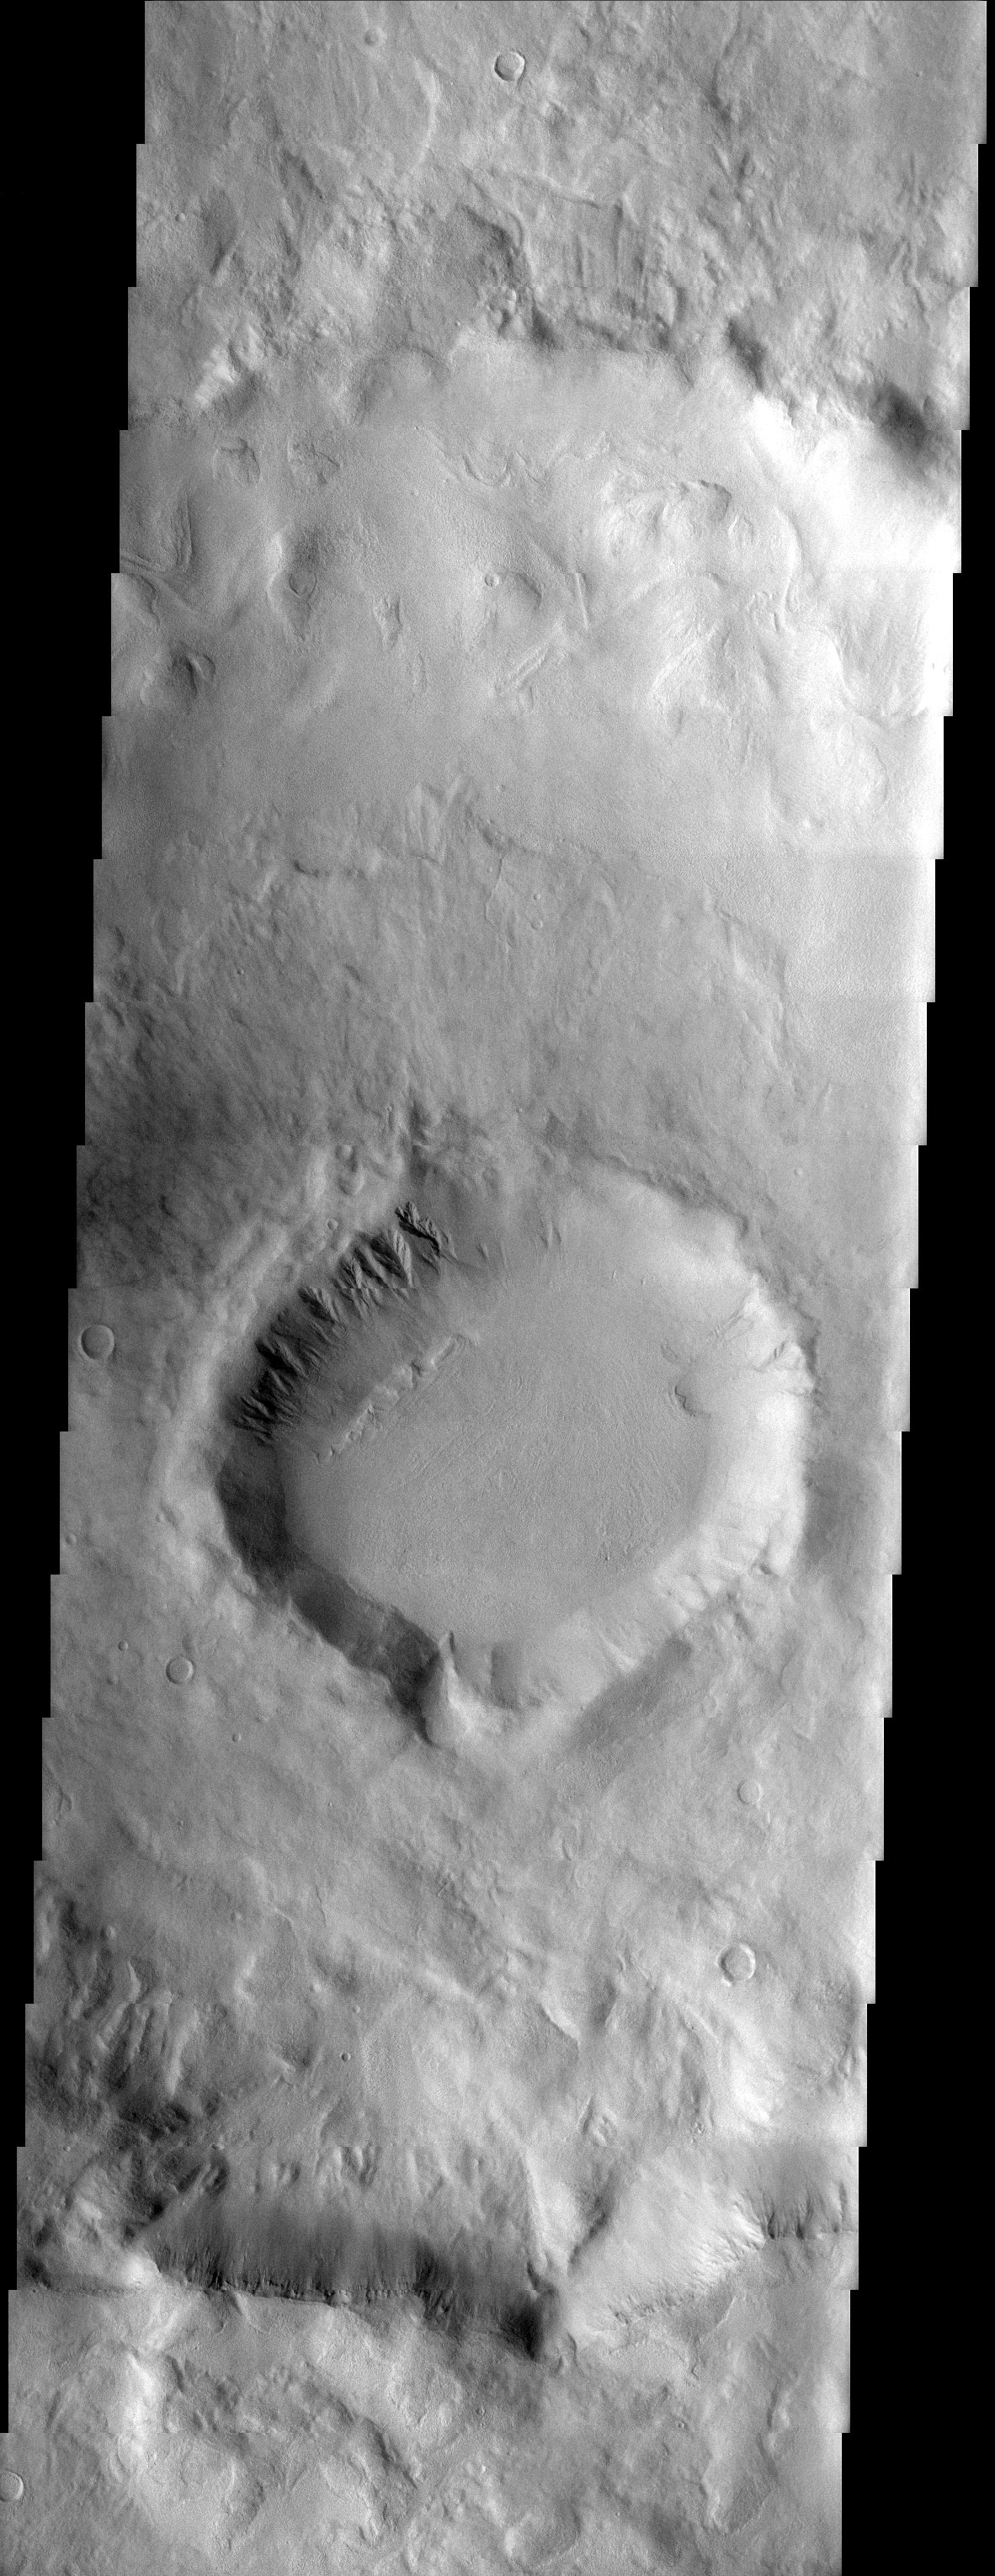

Craters Modified by Ice

Released 2 October 2003

These craters, located in the southern highland heavily cratered terrain, show heavy degradation, most likely caused by the presence of water ice. A smaller crater is located in the floor of a larger crater, showing lobate ejecta thought to be created by water melted by the force of the impacting body. Gullies on the northern rim of the smaller crater may indicate accumulations of snow and subsequent melting. In the larger crater, the northern rim is greatly softened, with sinuous features suggestive of downslope flow, also potentially caused by creep of ground ice.

Image information: VIS instrument. Latitude -40.4, Longitude 132.5 East (227.5 West). 38 meter/pixel resolution.

Note: this THEMIS visual image has not been radiometrically nor geometrically calibrated for this preliminary release. An empirical correction has been performed to remove instrumental effects. A linear shift has been applied in the cross-track and down-track direction to approximate spacecraft and planetary motion. Fully calibrated and geometrically projected images will be released through the Planetary Data System in accordance with Project policies at a later time.

NASA’s Jet Propulsion Laboratory manages the 2001 Mars Odyssey mission for NASA’s Office of Space Science, Washington, D.C. The Thermal Emission Imaging System (THEMIS) was developed by Arizona State University, Tempe, in collaboration with Raytheon Santa Barbara Remote Sensing. The THEMIS investigation is led by Dr. Philip Christensen at Arizona State University. Lockheed Martin Astronautics, Denver, is the prime contractor for the Odyssey project, and developed and built the orbiter. Mission operations are conducted jointly from Lockheed Martin and from JPL, a division of the California Institute of Technology in Pasadena.

Credit: NASA/JPL/Arizona State University